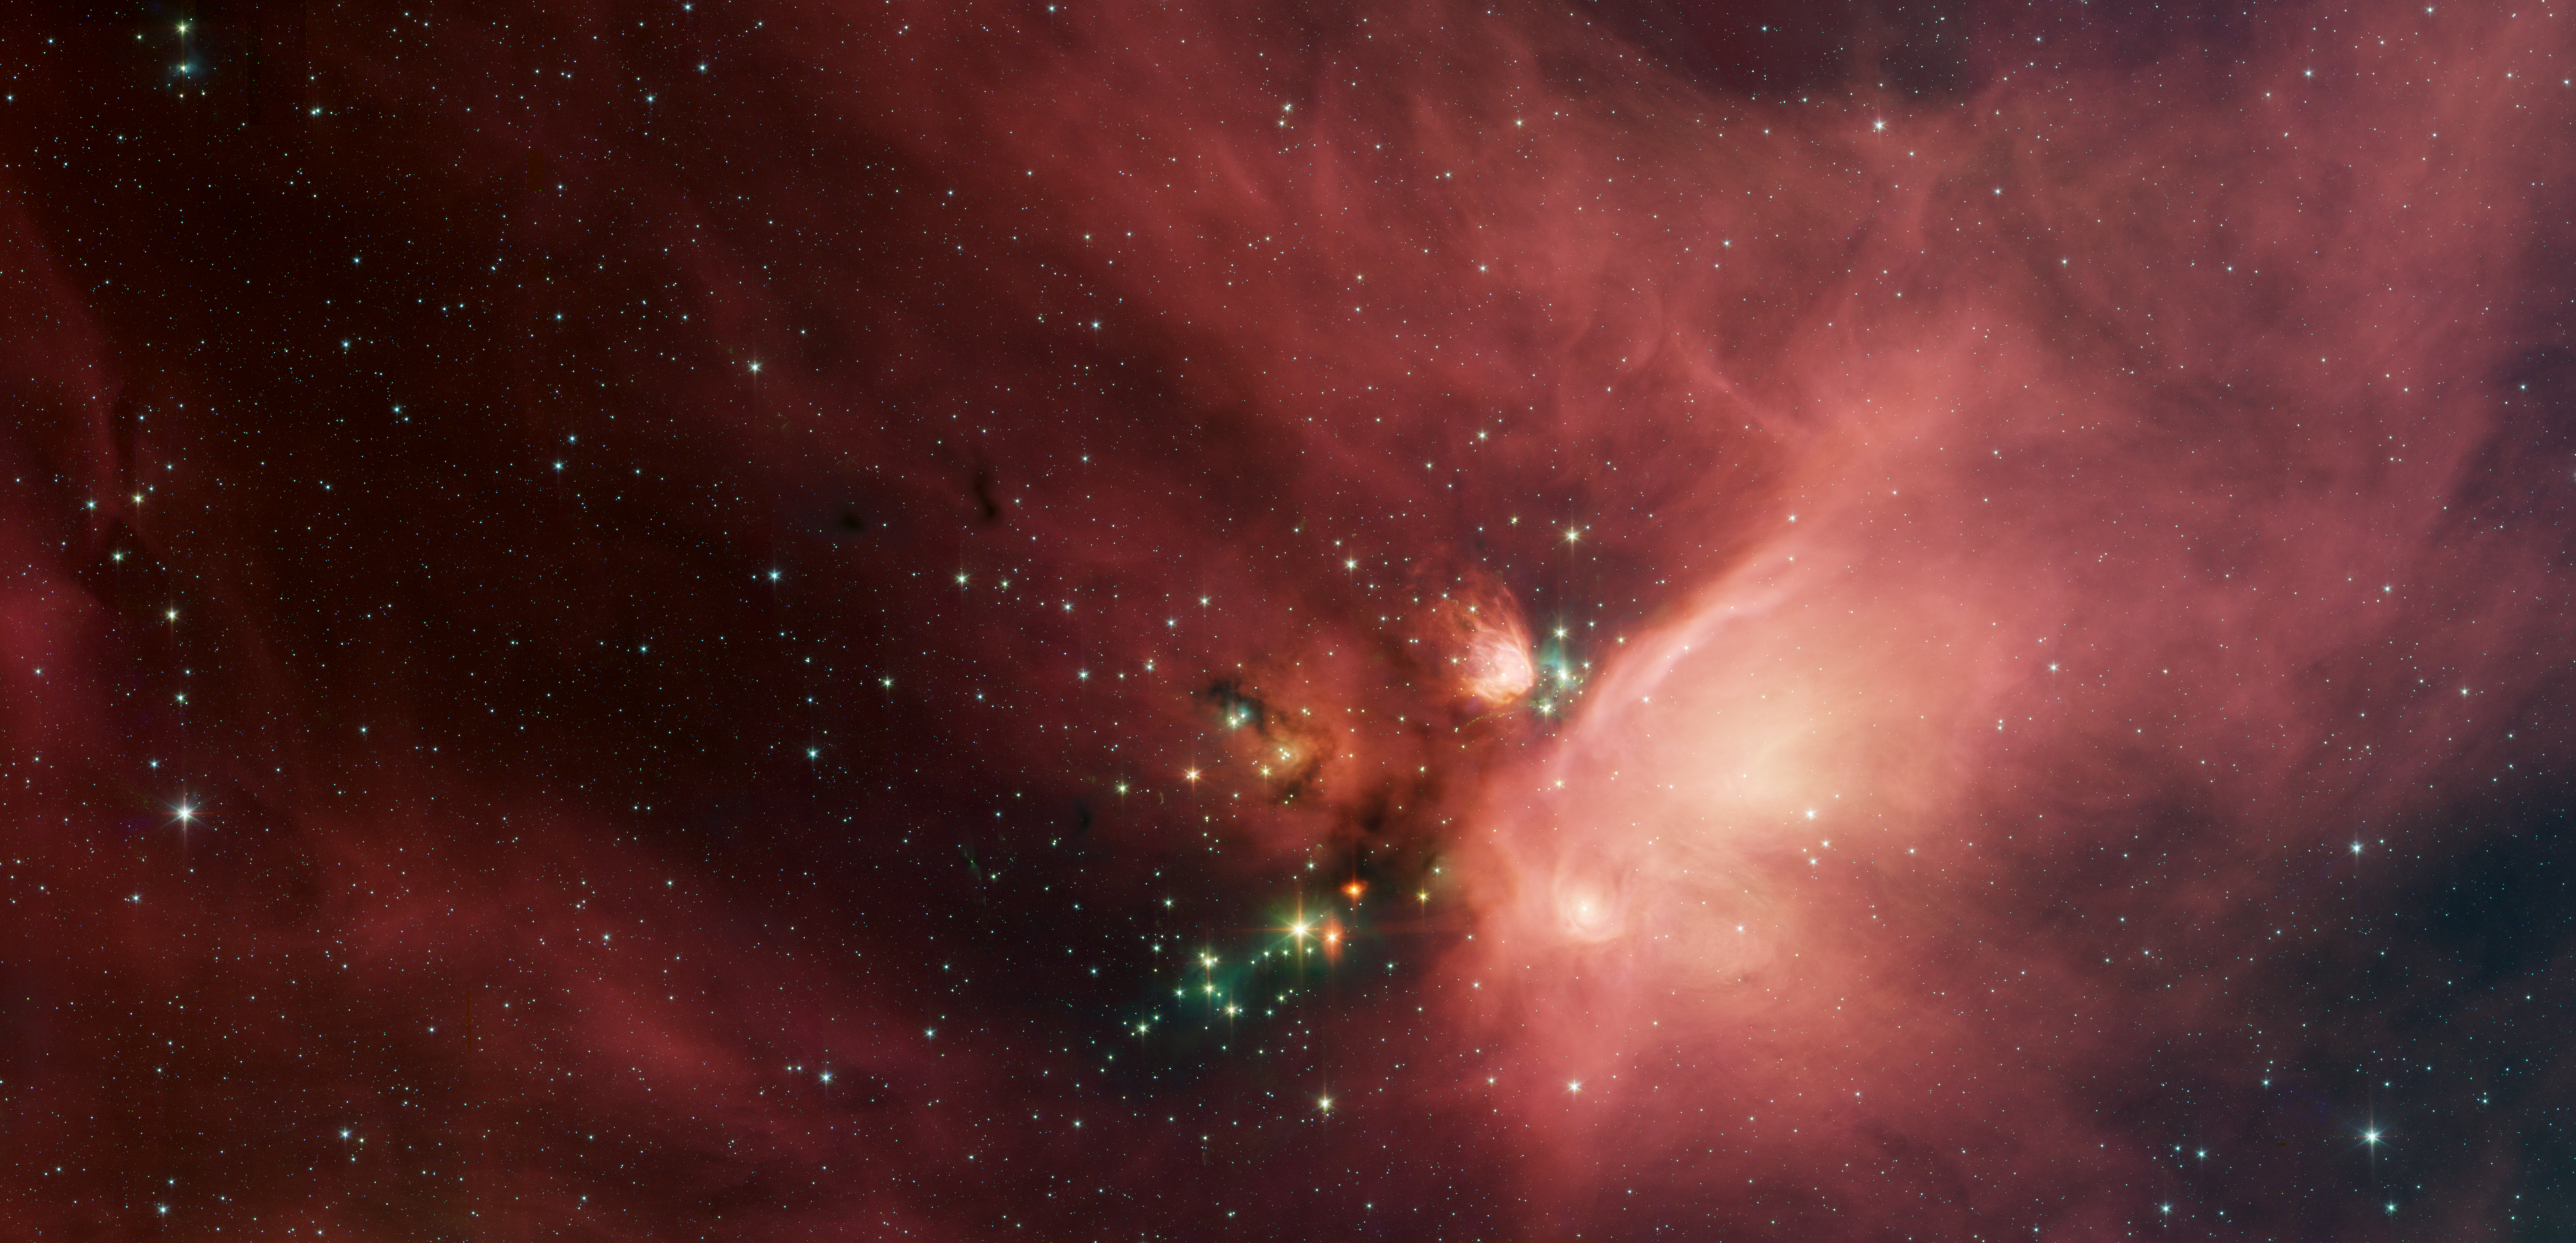

Young Stars in Their Baby Blanket of Dust

Poster Version

Newborn stars peek out from beneath their natal blanket of dust in this dynamic image of the Rho Ophiuchi dark cloud from NASA’s Spitzer Space Telescope. Called “Rho Oph” by astronomers, it’s one of the closest star-forming regions to our own solar system. Located near the constellations Scorpius and Ophiuchus, the nebula is about 407 light years away from Earth.

Rho Oph is a complex made up of a large main cloud of molecular hydrogen, a key molecule allowing new stars to form from cold cosmic gas, with two long streamers trailing off in different directions. Recent studies using the latest X-ray and infrared observations reveal more than 300 young stellar objects within the large central cloud. Their median age is only 300,000 years, very young compared to some of the universe’s oldest stars, which are more than 12 billion years old.

This false-color image of Rho Oph’s main cloud, Lynds 1688, was created with data from Spitzer’s infrared array camera, which has the highest spatial resolution of Spitzer’s three imaging instruments. Blue represents 3.6 micron light, green is 4.5 micron light, orange is 5.8, and red is 8.0. The multiple wavelengths reveal different aspects of the dust surrounding and between the embedded stars, yielding information about the stars and their birthplace.

The colors in this image reflect the relative temperatures and evolutionary states of the various stars. The youngest stars are surrounded by dusty disks of gas from which they, and their potential planetary systems, are forming. These young disk systems show up as yellow-green tinted stars in this image. Some of these young stellar objects are surrounded by their own compact nebulae. More evolved stars, which have shed their natal material, are blue-white.

The extended white nebula in the center right of the image is a region of the cloud which is glowing in infrared light due to the illumination of dust by bright young stars near the right edge of the cloud. Red and pink diffuse emission from carbon-rich dust molecules fills the image. Most of the stars forming now are concentrated in a filament of cold, dense gas that shows up as a dark cloud in the lower center and left side of the image against the bright background of the warm dust. Although infrared radiation at 8 microns pierces through dust easily, this dark filament is incredibly opaque, appearing dark even at the longest wavelengths in the image.

NASA’s Jet Propulsion Laboratory, Pasadena, Calif., manages the Spitzer Space Telescope mission for NASA’s Science Mission Directorate, Washington. Science operations are conducted at the Spitzer Science Center at the California Institute of Technology, also in Pasadena. Caltech manages JPL for NASA.

Spitzer’s infrared array camera was built by NASA’s Goddard Space Flight Center, Greenbelt, Md. The instrument’s principal investigator is Giovanni Fazio of the Harvard-Smithsonian Center for Astrophysics.

Credit: NASA/JPL-Caltech/Harvard-Smithsonian CfA